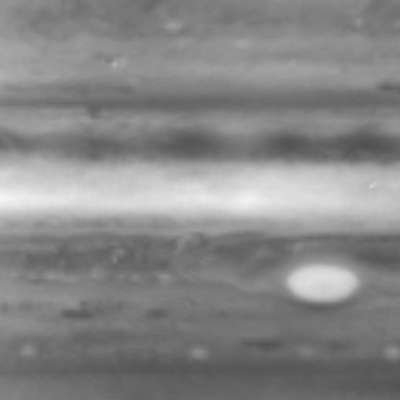

Still from High-Clouds Jupiter Movie

This image is one of seven from the narrow-angle camera on NASA’s Cassini spacecraft assembled as a brief movie of high-altitude cloud movements on Jupiter. It was taken in early October 2000.

The images were taken at a wavelength that is absorbed by methane, one chemical in Jupiter’s lower clouds. So, dark areas are relatively free of high clouds, and the camera sees through to the methane in a lower level. Bright areas are places with high, thick clouds that shield the methane below.

The area shown covers latitudes from 50 degrees north to 50 degrees south and a 100-degree sweep of longitude.

Cassini is a cooperative project of NASA, the European Space Agency and the Italian Space Agency. The Jet Propulsion Laboratory, a division of the California Institute of Technology in Pasadena, manages the Cassini mission for NASA’s Office of Space Science, Washington, D.C.

Credit: NASA/JPL/University of Arizona